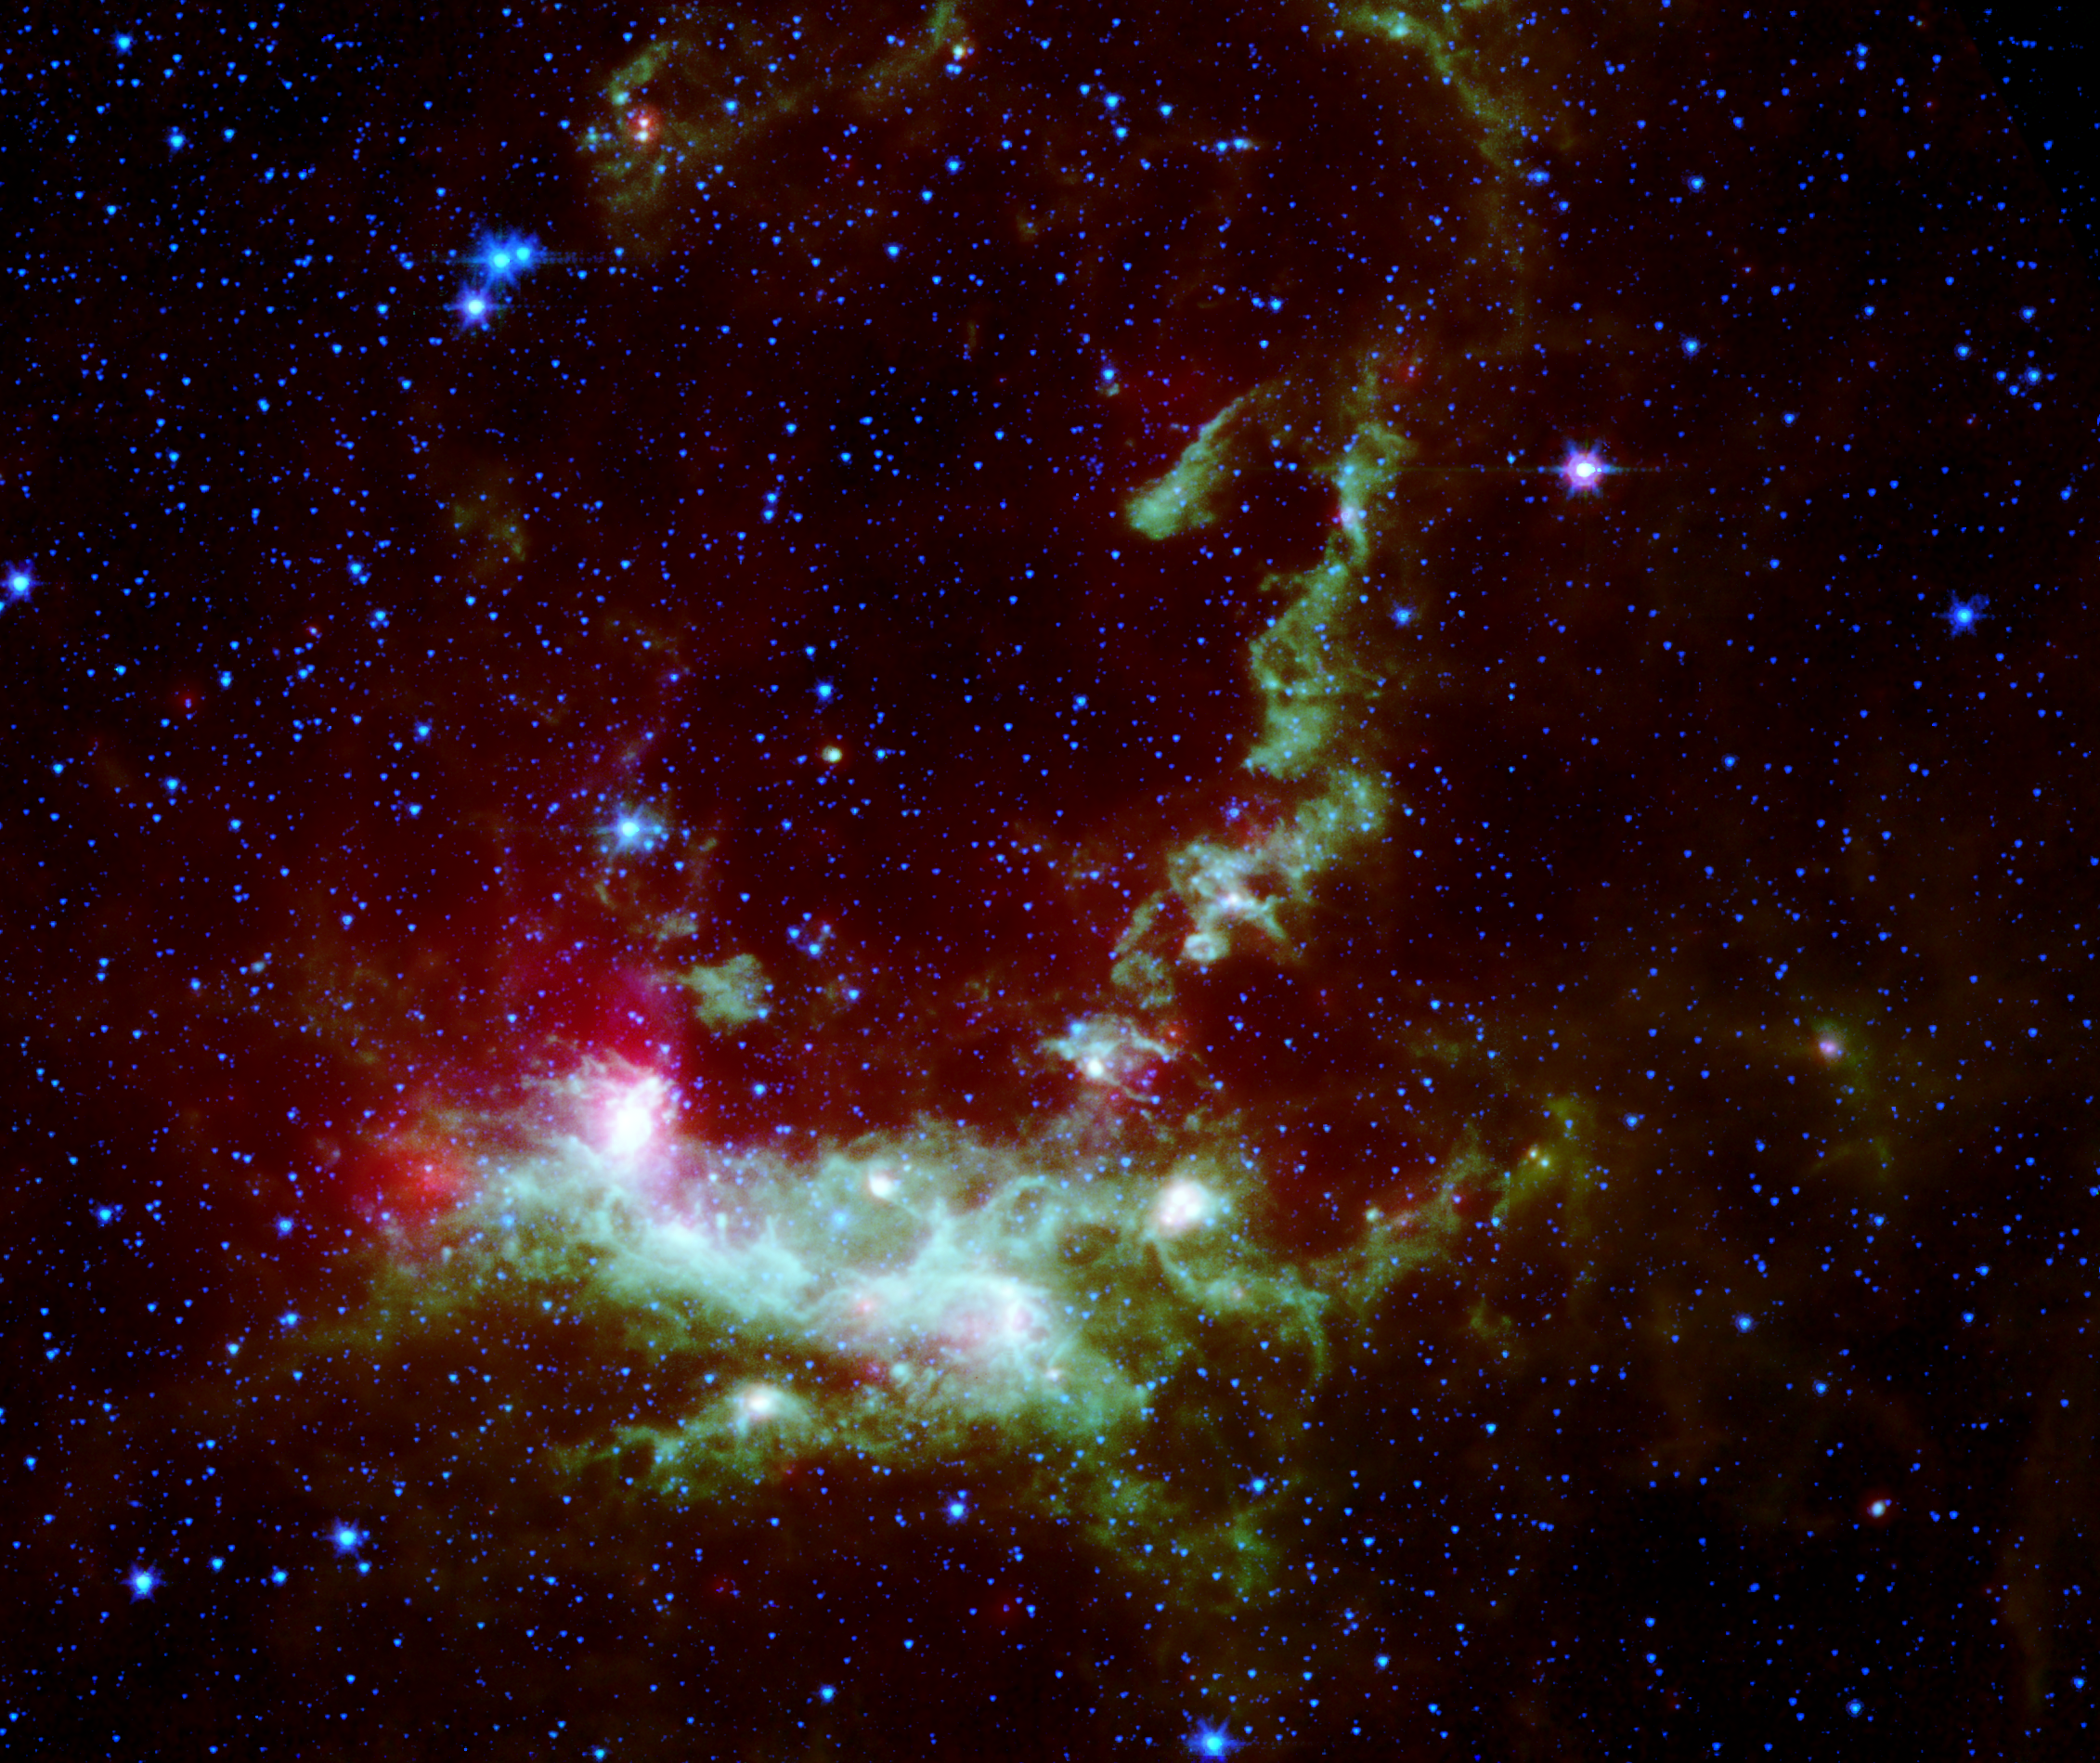

Star Formation in Henize 206

IRA-MIPS Composite

Visible

IRAC

MIPS

The LMC is a small satellite galaxy gravitationally bound to our own Milky Way. Yet the gravitational effects are tearing the companion to shreds in a long-playing drama of ‘intergalactic cannibalism.’ These disruptions lead to a recurring cycle of star birth and star death.

Astronomers are particularly interested in the LMC because its fractional content of heavy metals is two to five times lower than is seen in our solar neighborhood. [In this context, ‘heavy elements’ refer to those elements not present in the primordial universe. Such elements as carbon, oxygen and others are produced by nucleosynthesis and are ejected into the interstellar medium via mass loss by stars, including supernova explosions.] As such, the LMC provides a nearby cosmic laboratory that may resemble the distant universe in its chemical composition.

The primary Spitzer image, showing the wispy filamentary structure of Henize 206, is a four-color composite mosaic created by combining data from an infrared array camera (IRAC) at near-infrared wavelengths and the mid-infrared data from a multiband imaging photometer (MIPS). Blue represents invisible infrared light at wavelengths of 3.6 and 4.5 microns. Note that most of the stars in the field of view radiate primarily at these short infrared wavelengths. Cyan denotes emission at 5.8 microns, green depicts the 8.0 micron light, and red is used to trace the thermal emission from dust at 24 microns. The separate instrument images are included as insets to the main composite.

An inclined ring of emission dominates the central and upper regions of the image. This delineates a bubble of hot, x-ray emitting gas that was blown into space when a massive star died in a supernova explosion millions of years ago. The shock waves from that explosion impacted a cloud of nearby hydrogen gas, compressed it, and started a new generation of star formation. The death of one star led to the birth of many new stars. This is particularly evident in the MIPS inset, where the 24-micron emission peaks correspond to newly formed stars. The ultraviolet and visible-light photons from the new stars are absorbed by surrounding dust and re-radiated at longer infrared wavelengths, where it is detected by Spitzer.

This emission nebula was cataloged by Karl Henize (HEN-eyes) while spending 1948-1951 in South Africa doing research for his Ph.D. dissertation at the University of Michigan. Henize later became a NASA astronaut and, at age 59, became the oldest rookie to fly on the Space Shuttle during an eight-day flight of the Challenger in 1985. He died just short of his 67th birthday in 1993 while attempting to climb the north face of Mount Everest, the world’s highest peak.

Credit: NASA/JPL-Caltech